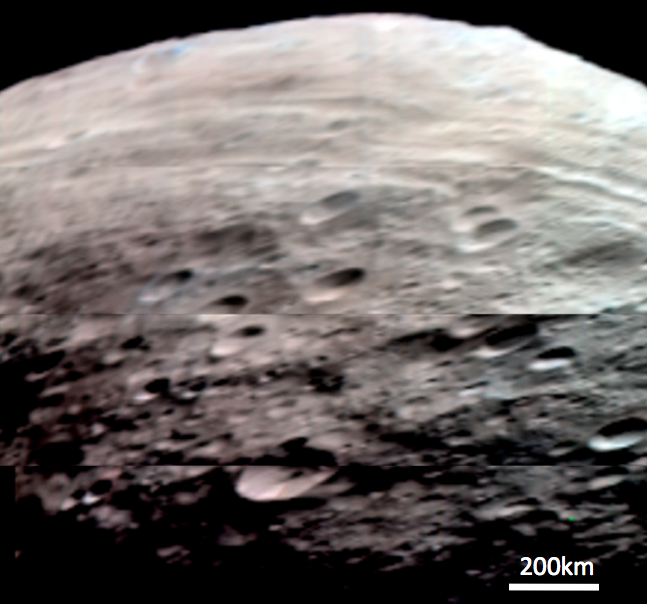

Vesta’s Northern and Equatorial Regions in Simulated True Color

This composite image is a simulated true color image of Vesta’s northern and equatorial regions. It was produced by combining images obtained by the Visible and Infrared Imaging Spectrometer (VIR) instrument aboard NASA’s Dawn spacecraft. The VIR instrument can image Vesta in many different wavelength regions, called bands, in the near ultraviolet, visible and infrared parts of the electromagnetic spectrum, which corresponds to a wavelength range of 300nm to 5000nm. This is an RGB composite image where red is set as the 700nm band, green is set as the 550nm band and blue is set as the 440nm band. The wavelength of red light is around 700nm, of green light is around 550nm and of blue light is around 440nm, so this image approximates what the human eye would see looking at Vesta. It is an approximation because the human eye can see many more wavelengths than the three used here. This image shows the diverse colors of Vesta’s surface: the left and middle parts of the image are dominated by reddish hues and the right part of the image is more blue in color.

NASA’s Dawn spacecraft obtained the images used to make this composite image with its Visible and Infrared Imaging Spectrometer on July 23rd 2011. The distance to the surface of Vesta is 5200km and the average image resolution is 1.5 kilometers per pixel.

The Dawn mission to Vesta and Ceres is managed by NASA’s Jet Propulsion Laboratory, a division of the California Institute of Technology in Pasadena, for NASA’s Science Mission Directorate, Washington. UCLA is responsible for overall Dawn mission science. The visible and infrared mapping spectrometer was provided by the Italian Space Agency and is managed by the Italy’s National Institute for Astrophysics, Rome, in collaboration with Selex Galileo, where it was built.

Credit: NASA/JPL-Caltech/UCLA/ASI/INAF/IASF/IFSI